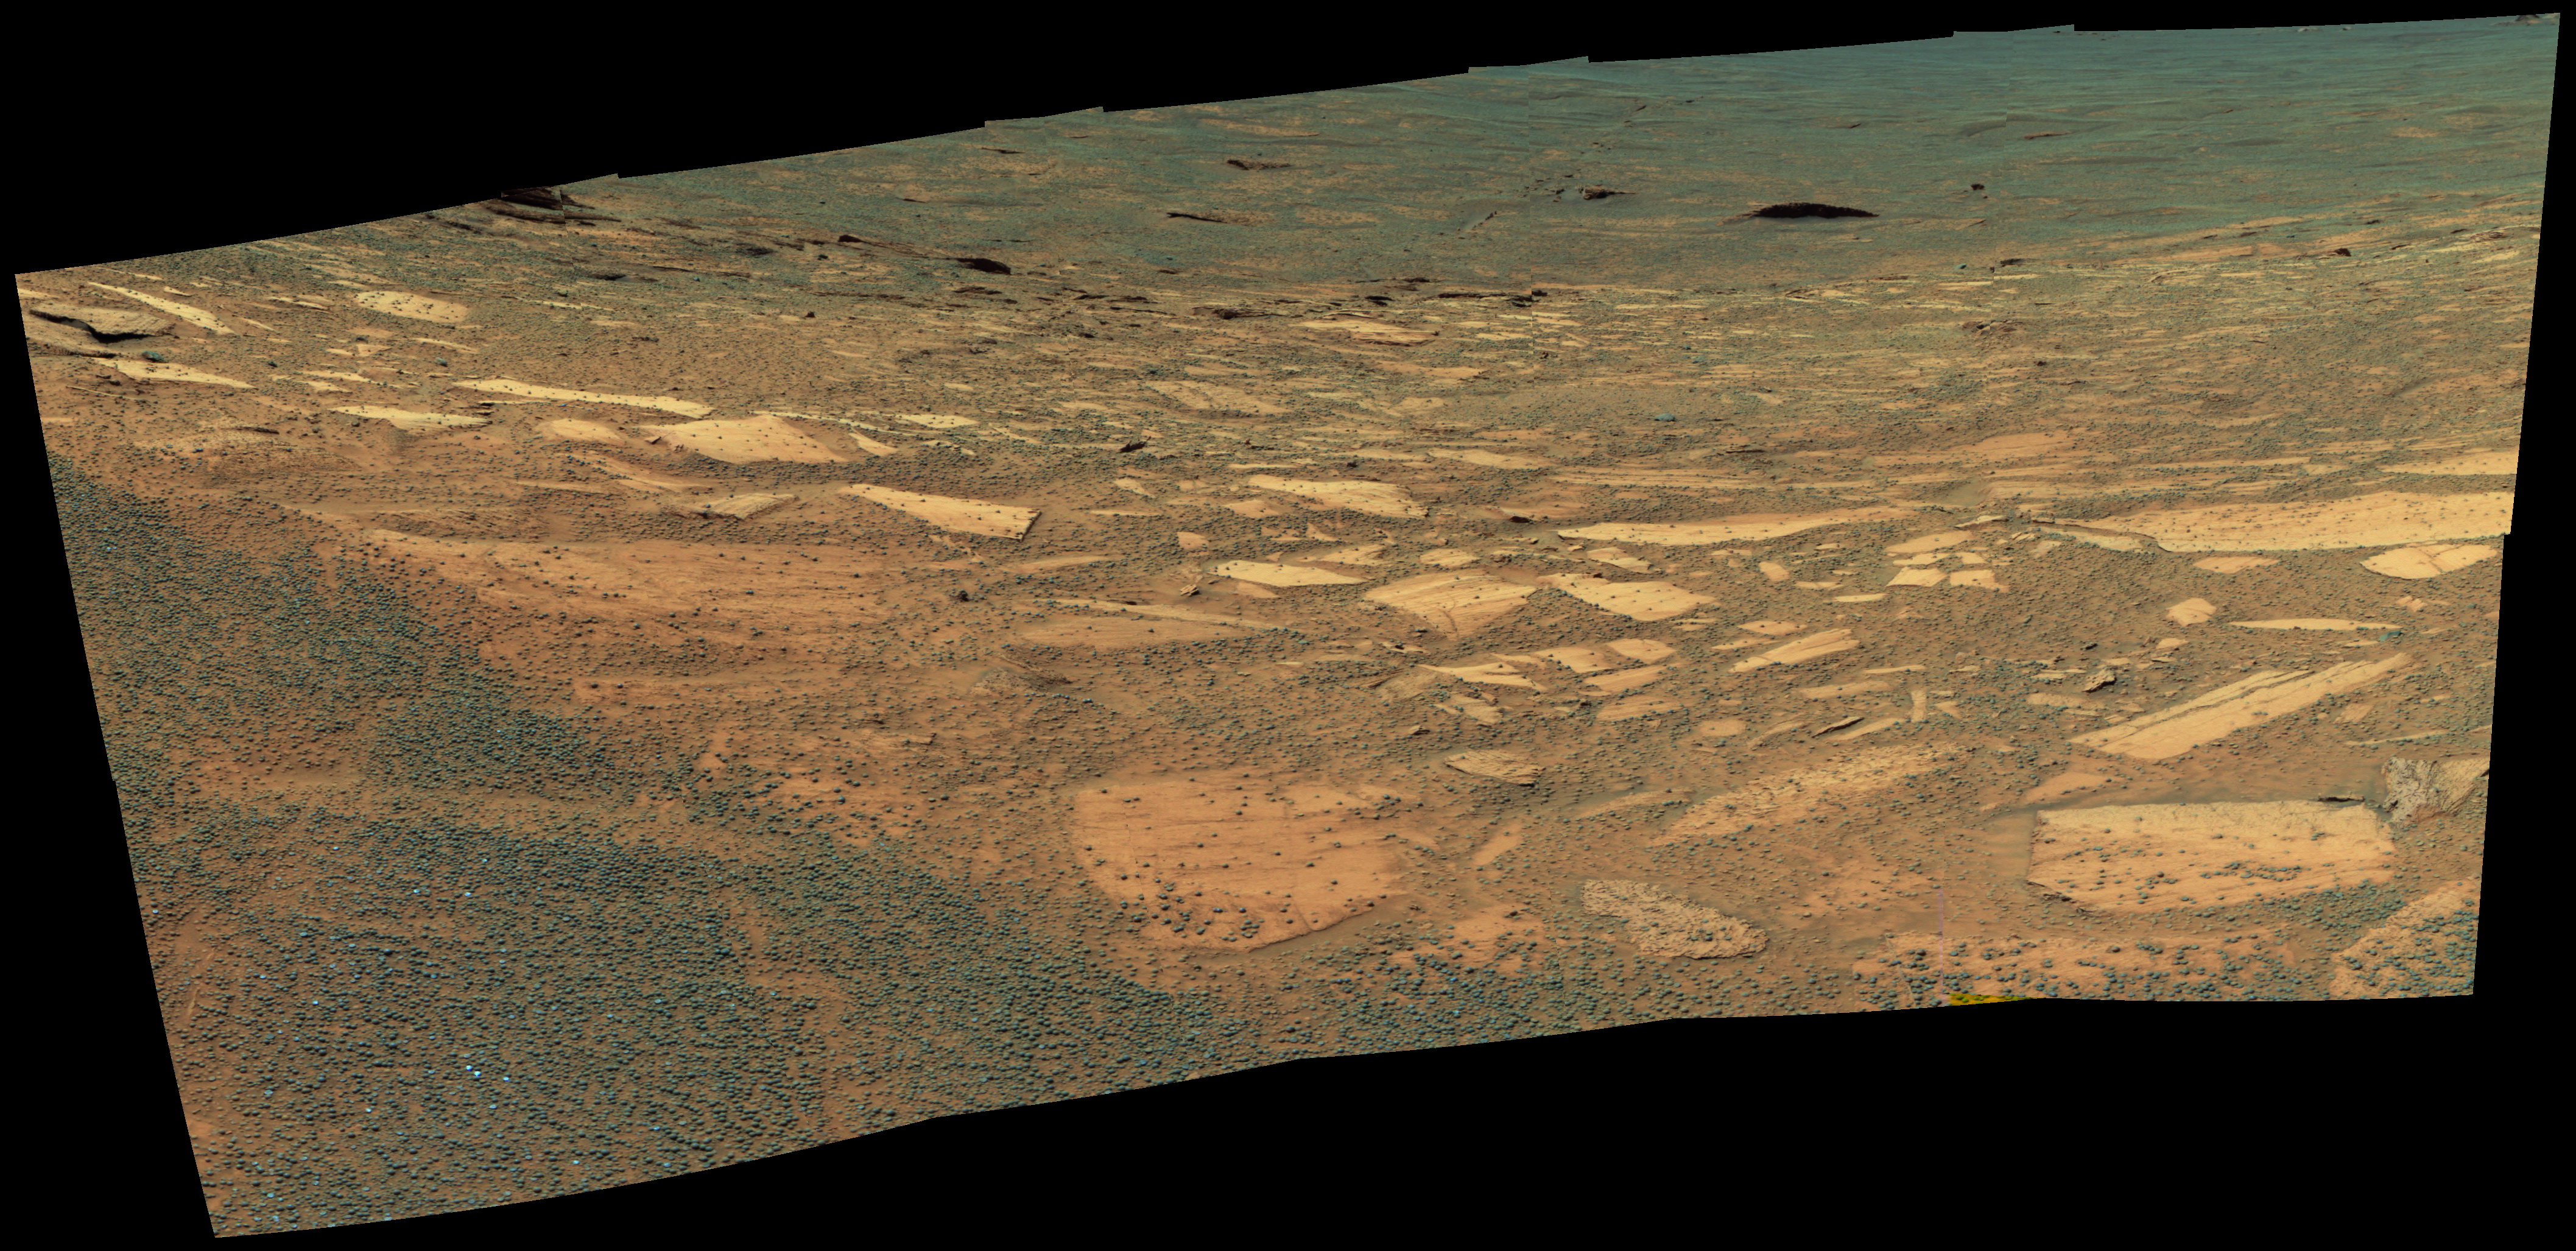

Downward Slope

This false-color image from NASA’s Mars Exploration Rover Opportunity panoramic camera shows a downward view from the rover as it sits at the edge of “Endurance” crater. The gradual, “blueberry”-strewn slope before the rover contains an exposed dark layer of rock that wraps around the upper section of the crater. Scientists suspect that this rock layer will provide clues about Mars’ distant past. This mosaic image comprises images taken from 10 rover positions using 750, 530 and 430 nanometer filters, acquired on sol 131 (June 6, 2004).

Credit: NASA/JPL/Cornell